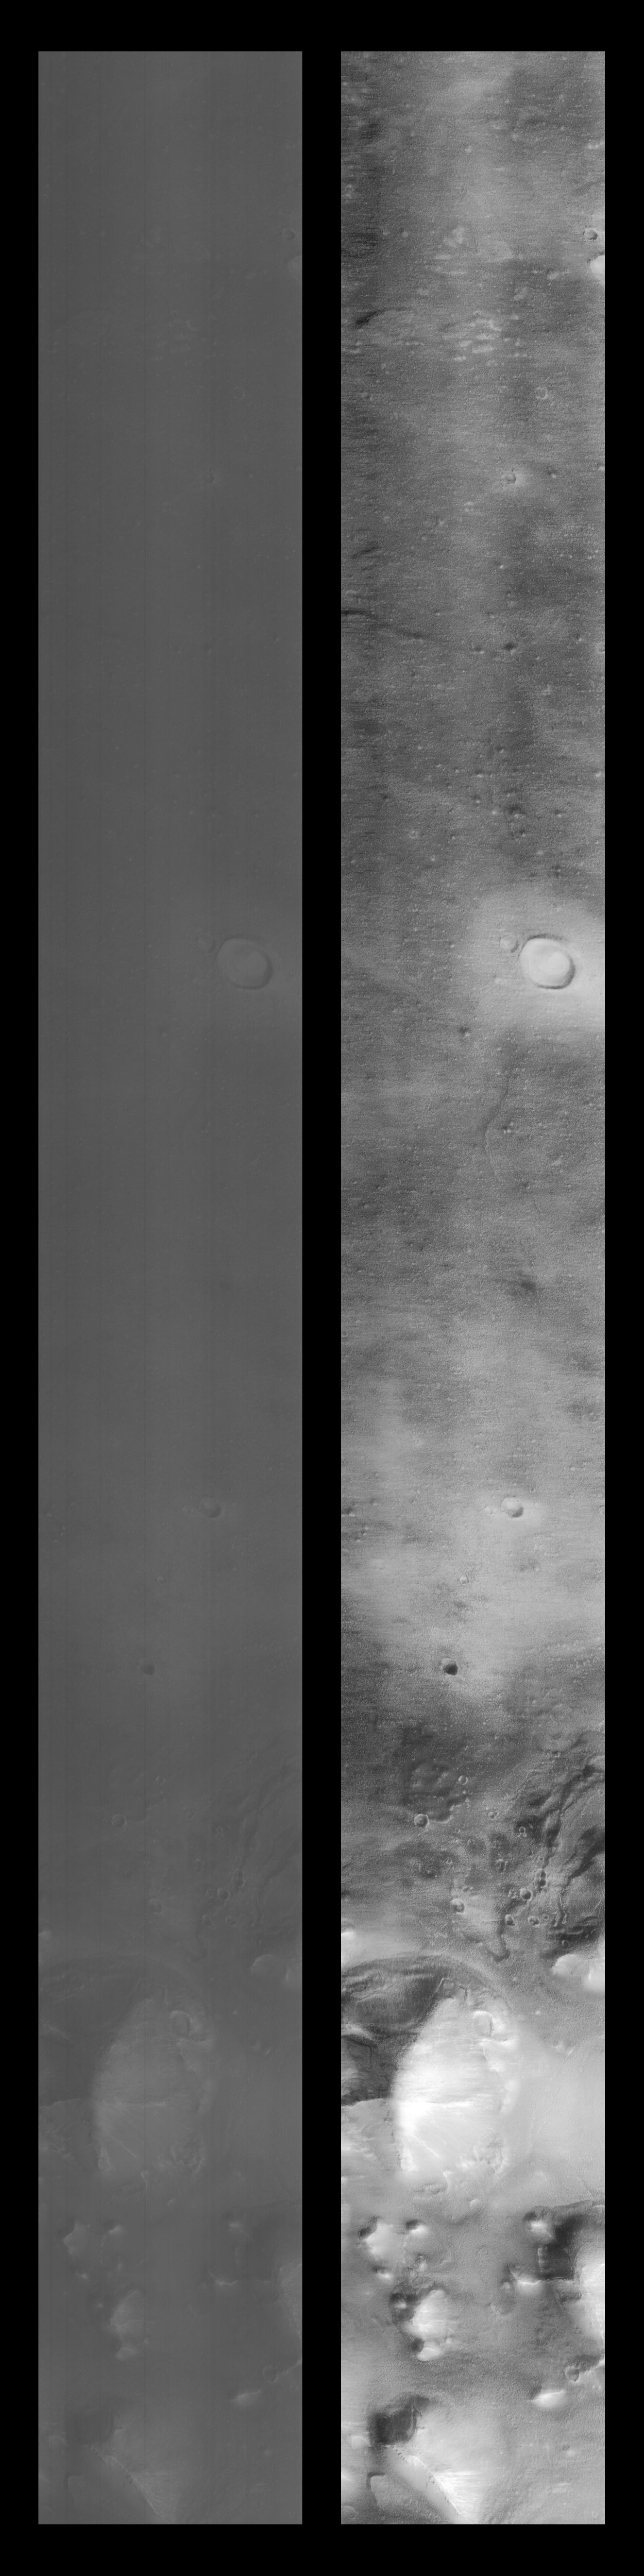

Cydonia Region – Pass #3

This image is a mosaic of the original data (at left) compared with the results of contrast enhancement (at right). The processing steps performed to create this image were:

A long, narrow high-pass filter is applied in a vertical orientation to help reduce some of the instrument signature. This signature is seen as the streaking that is noticeable in the original data. A long, narrow low-pass filter is applied in a horizontal orientation to help create an intensity average for the image.The results of these filtering operations are the stretched to approximate a Gaussian distribution. The results of the high-pass and low-pass processing steps are averaged together to form the final product.The image is flipped about the vertical axis to correct for the camera orientation.The original and processed data are placed together in a mosaic. The completed image is sized down by a factor of 2, with interpolation, to make the finished result more manageable.
Other information available for this image is the following:

Orbit: 258Range: 409.53 kmResolution: 3.46 m/pixelImage dimensions: 1024 X 9600 pixels, 3.5 km x 33.2 km Line time: 0.50 msecEmission angle: 29.90 degreesIncidence angle: 69.59 degreesPhase angle: 60.62 degreesScan rate: ~0.15 degree/secStart time: periapsis + 410 secSequence submitted to JPL: Wed 04/22/98 21:45:00 PDT Image acquired by MOC: Thu 04/23/98 12:23:02 PDTData retrieved from JPL: Fri 04/24/98 09:00 PDT
.

Credit: NASA/JPL/MSSS